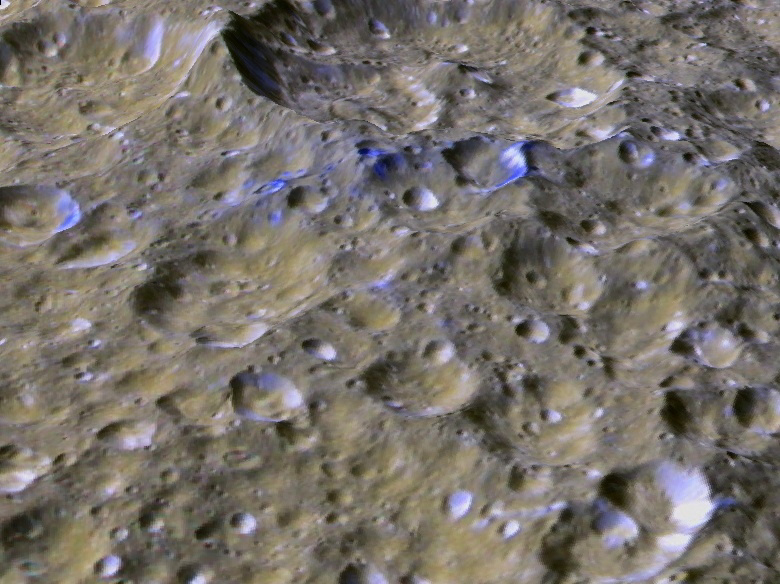

Rhea’s Blue Streaks (Looking South)

The Cassini orbiter has revealed many surprises within the Saturn system, including the possible presence of a ring of debris surrounding the ancient heavily cratered surface of Rhea, Saturn’s second largest moon. Until now, no direct visual evidence of Rhea’s suspected ring has been detected. This perspective view shows one of a series of relatively blue patches that form a very narrow band only 10 kilometers wide that straddles Rhea’s equator. This view was created using stereo topography generated by Dr. Paul Schenk (http://www.lpi.usra.edu/lpi/schenk/) of the Lunar and Planetary Institute in Houston Texas from Cassini imaging data returned in 2008. The bluish material is believed to be fresh ice reexposed when material from Rhea’s ring struck the surface along the equator, and is a target of investigation for the March 2 Cassini flyby of Rhea. The largest craters shown here are about 20 to 30 kilometers wide and 3 to 5 kilometers deep. This view is looking toward the south. The colors have been enhanced to highlight the color differences between these patches and the more typical cratered terrains of Rhea.

The raw data from which this product was developed were retrieved from the Planetary Data System’s Cassini archives. The Cassini-Huygens mission is a cooperative project of NASA, the European Space Agency and the Italian Space Agency. The Jet Propulsion Laboratory, a division of the California Institute of Technology in Pasadena, manages the mission for NASA’s Science Mission Directorate, Washington, D.C. The Cassini orbiter and its two onboard cameras were designed, developed and assembled at JPL. The imaging operations center is based at the Space Science Institute in Boulder, Colo. (http://ciclops.org) Data processing for this image was performed at the Lunar and Planetary Institute in Houston, Texas.

Credit: NASA/JPL/Space Science Institute/Universities Space Research Association/Lunar & Planetary Institute